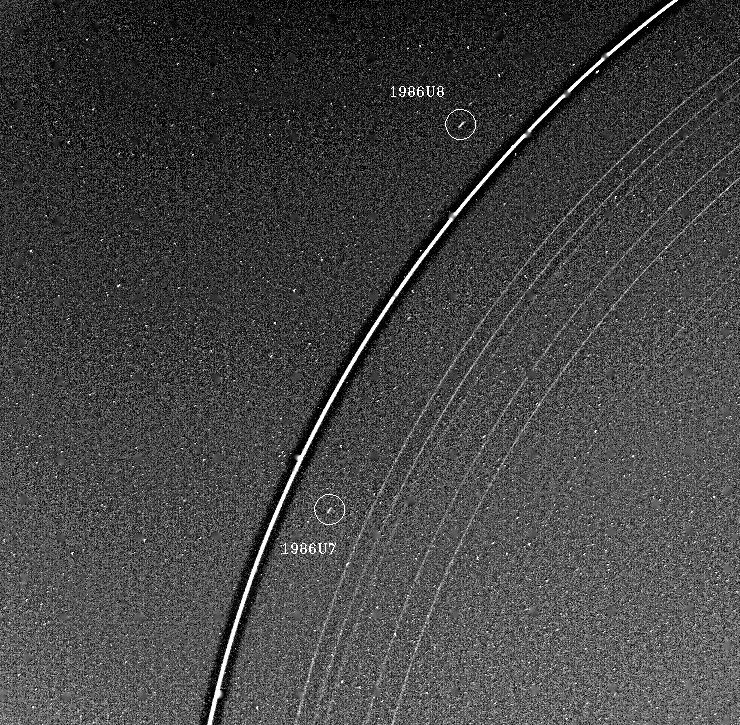

Uranus Rings and Two Moons

Voyager 2 has discovered two “shepherd” satellites associated with the rings of Uranus. The two moons — designated 1986U7 and 1986U8 — are seen here on either side of the bright epsilon ring; all nine of the known Uranian rings are visible. The image was taken Jan. 21, 1986, at a distance of 4.1 million kilometers (2.5 million miles) and resolution of about 36 km (22 mi). The image was processed to enhance narrow features. The epsilon ring appears surrounded by a dark halo as a result of this processing; occasional blips seen on the ring are also artifacts. Lying inward from the epsilon ring are the delta, gamma and eta rings; then the beta and alpha rings; and finally the barely visible 4, 5 and 6 rings. The rings have been studied since their discovery in 1977, through observations of how they diminish the light of stars they pass in front of. This image is the first direct observation of all nine rings in reflected sunlight. They range in width from about 100 km (60 mi) at the widest part of the epsilon ring to only a few kilometers for most of the others. The discovery of the two ring moons 1986U7 and 1986U8 is a major advance in our understanding of the structure of the Uranian rings and is in good agreement with theoretical predictions of how these narrow rings are kept from spreading out. Based on likely surface brightness properties, the moons are of roughly 20- and 30-km diameter, respectively. The Voyager project is managed for NASA by the Jet Propulsion Laboratory.

Credit: NASA/JPL